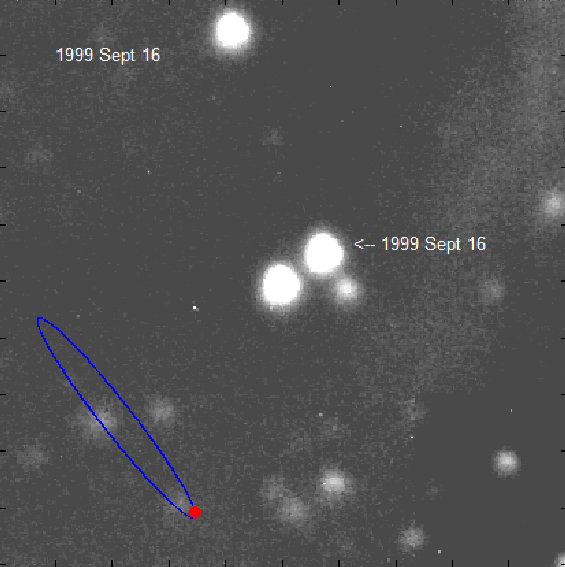

How to Find a Tiny Wobble in a Zippy Star

This movie shows the star VB 10 moving across the sky over a period of nine years. Astronomers nabbed a planet circling this star using a method called astrometry—the first successful application of the method to planet hunting.

The planet, called VB 10b, tugs on the star, causing it to wobble back and forth—but you can’t see the planet or the wobble in the movie. You can see what is called proper motion.

Proper motion reflects the star’s velocity. All stars move around in space at different speeds, including our sun. The closer a star is to us, the more it will appear to move relative to stars that are farther away (to picture this, think about a car speeding by in front of you and very far from you—its motion is less obvious when viewed from far away).

In the astrometry planet-hunting technique, researchers attempt to measure very tiny wobbles in stars—the result of planets yanking them around. The method requires precise observations of a star’s position on the sky. But to do this, the star’s proper motion, and a cyclic “parallax” motion caused by Earth’s changing vantage point as it orbits the sun, must be measured and subtracted.

This was done for the VB 10 star to identify its orbiting planet. Measurements were made of the star’s position over a period of about 9 years. While the proper motion causes the star to move 1.5 arcseconds per year, the parallax motion (not seen in this movie) induces a movement of 1/6th an arcsecond per year (about 1/12th the size of the star images). The planet-induced wobble is responsible for moving the star just 6/1000ths of an arcsecond—a motion so tiny that it took a special JPL-built astrometry instrument and a five-meter telescope at the Palomar Observatory to see. (An arcsecond is 1/3600th of a degree across the sky.)

The blue line in the movie shows a magnified picture of the orbit of the VB 10 planet, represented in red. The motion shown for this orbit is accurately timed to correspond to the time in the actual images making up the movie.

The California Institute of Technology and NASA’s Jet Propulsion Laboratory, both in Pasadena, are partners in the Palomar Observatory, near San Diego, Calif.

Credit: NASA/JPL-Caltech/Palomar